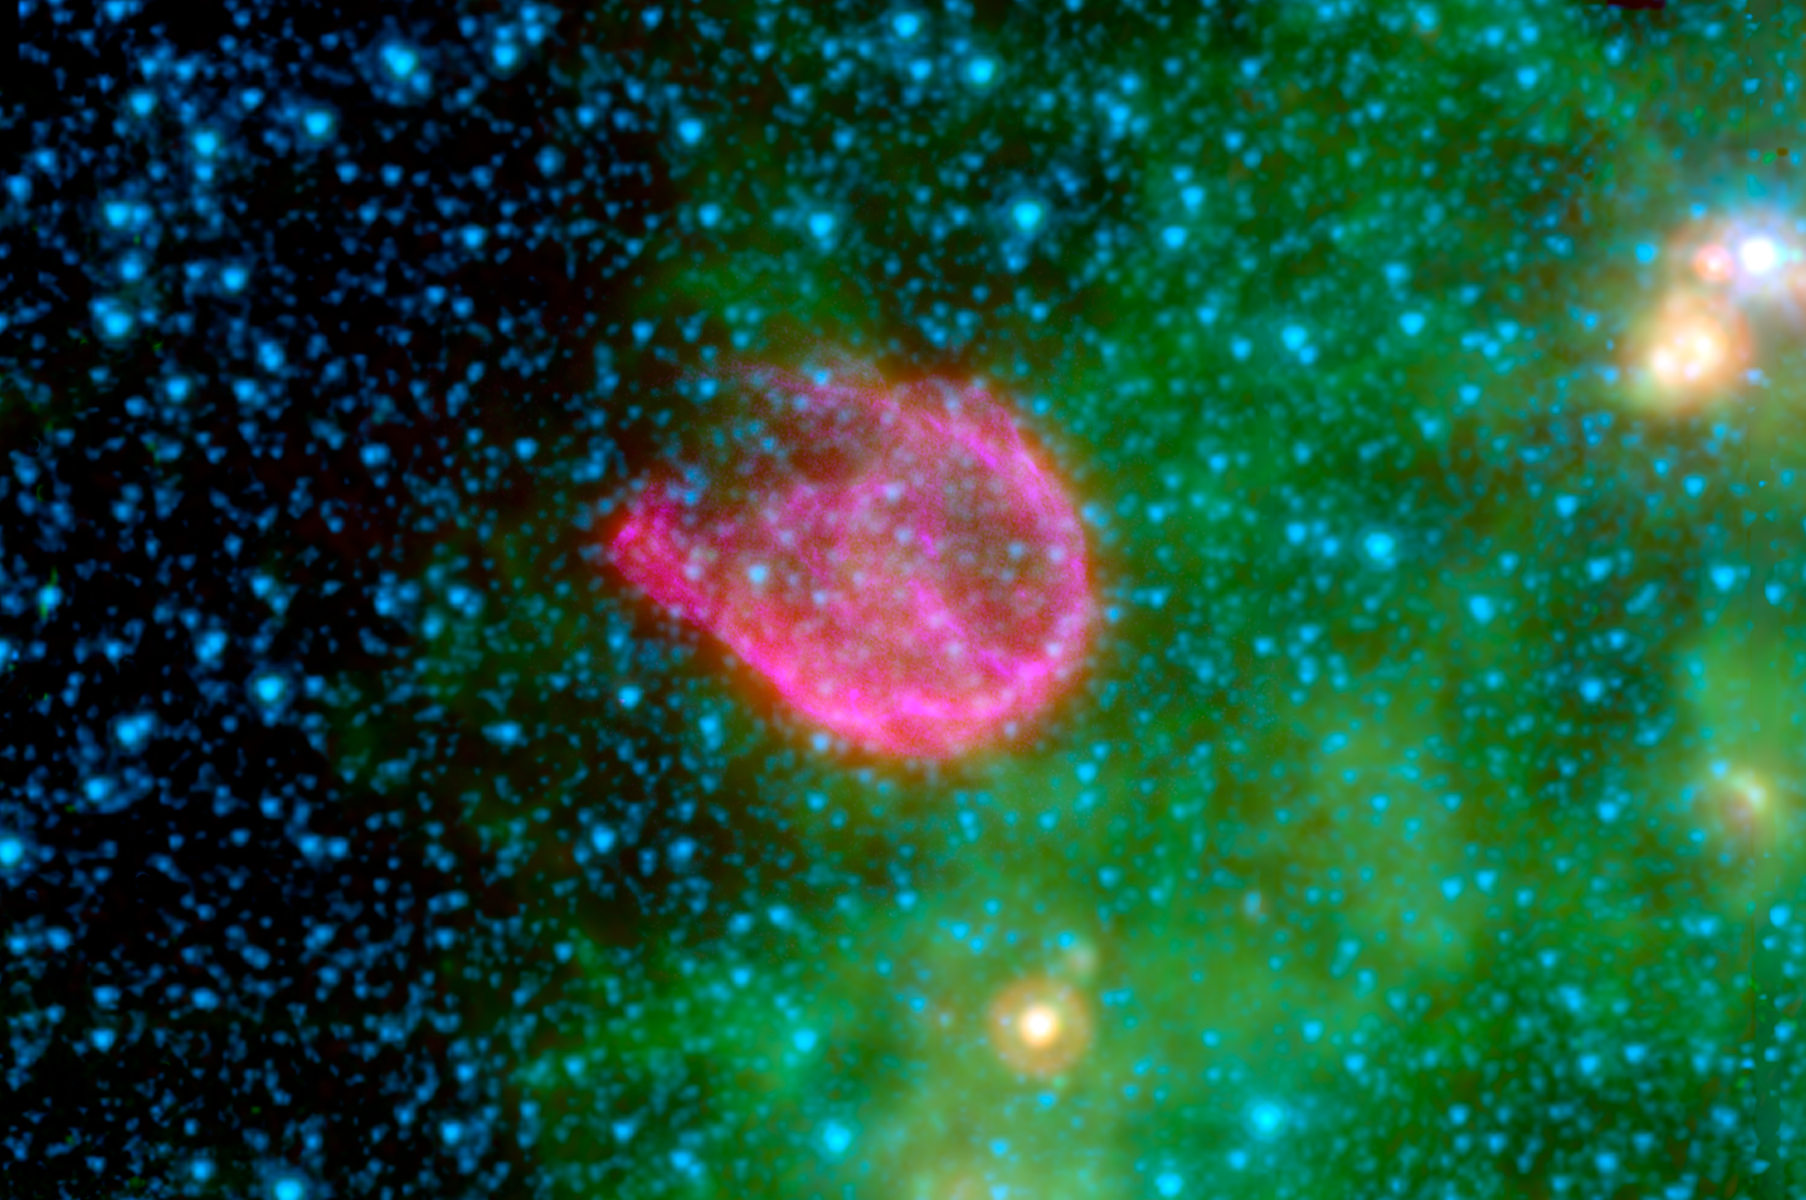

A Supernova's Shockwaves: N132D

Supernovae are the explosive deaths of the universe's most massive stars. In death, these volatile creatures blast tons of energetic waves into the cosmos, destroying much of the dust surrounding them.

This false-color composite from NASA's Spitzer Space Telescope and NASA's Chandra X-ray Observatory shows the remnant of one such explosion. The remnant, called N132D, is the wispy pink shell of gas at the center of this image. The pinkish color reveals a clash between the explosion's high-energy shockwaves and surrounding dust grains.

In the background, small organic molecules called polycyclic aromatic hydrocarbons are shown as tints of green. The blue spots represent stars in our galaxy along this line of sight.

N132D is located 163,000 light-years away in a neighboring galaxy called, the Large Magellanic Cloud.

In this image, infrared light at 4.5 microns is mapped to blue, 8.0 microns to green and 24 microns to red. Broadband X-ray light is mapped purple. The infrared data were taken by Spitzer's Infrared Array Camera (IRAC) and Multiband Imaging Photometer (MIPS), while the X-ray data were captured by Chandra.

Credit: NASA/JPL-Caltech/A. Tappe and J. Rho (SSC-Caltech); NASA/CXC/SAO